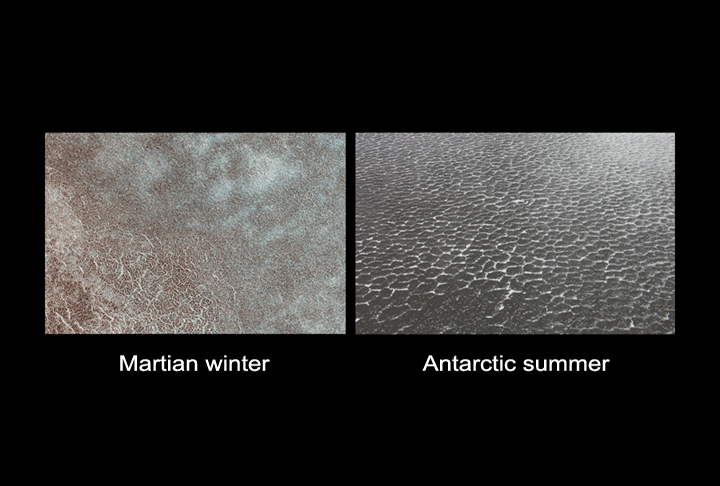

Polygon Patterned Ground on Mars and on Earth

Some high-latitude areas on Mars (left) and Earth (right) exhibit similarly patterned ground where shallow fracturing has drawn polygons on the surface.

This patterning may result from cycles of contraction and expansion.

The left image shows ground within the targeted landing area NASA’s Phoenix Mars Lander before the winter frost had entirely disappeared from the surface.

The bright ice in shallow crevices accentuates the area’s polygonal fracturing pattern. The polygons are a few meters (several feet) across.

The image is a small portion of an exposure taken in March 2008 by the High Resolution Imaging Science Experiment (HiRISE) camera on NASA’s Mars Reconnaissance Orbiter.

The image on the right is an aerial view of similarly patterned ground in Antarctica.

The Phoenix Mission is led by the University of Arizona on behalf of NASA. Project management of the mission is by NASA’s Jet Propulsion Laboratory. Spacecraft development is by Lockheed Martin Space Systems.

NASA’s Jet Propulsion Laboratory, a division of the California Institute of Technology in Pasadena, manages the Mars Reconnaissance Orbiter for NASA’s Science Mission Directorate, Washington. Lockheed Martin Space Systems, Denver, is the prime contractor for the project and built the spacecraft. The High Resolution Imaging Science Experiment is operated by the University of Arizona, Tucson, and the instrument was built by Ball Aerospace & Technologies Corp., Boulder, Colo.

Photojournal Note: As planned, the Phoenix lander, which landed May 25, 2008 23:53 UTC, ended communications in November 2008, about six months after landing, when its solar panels ceased operating in the dark Martian winter.

Credit: NASA/JPL-Caltech/University of Arizona